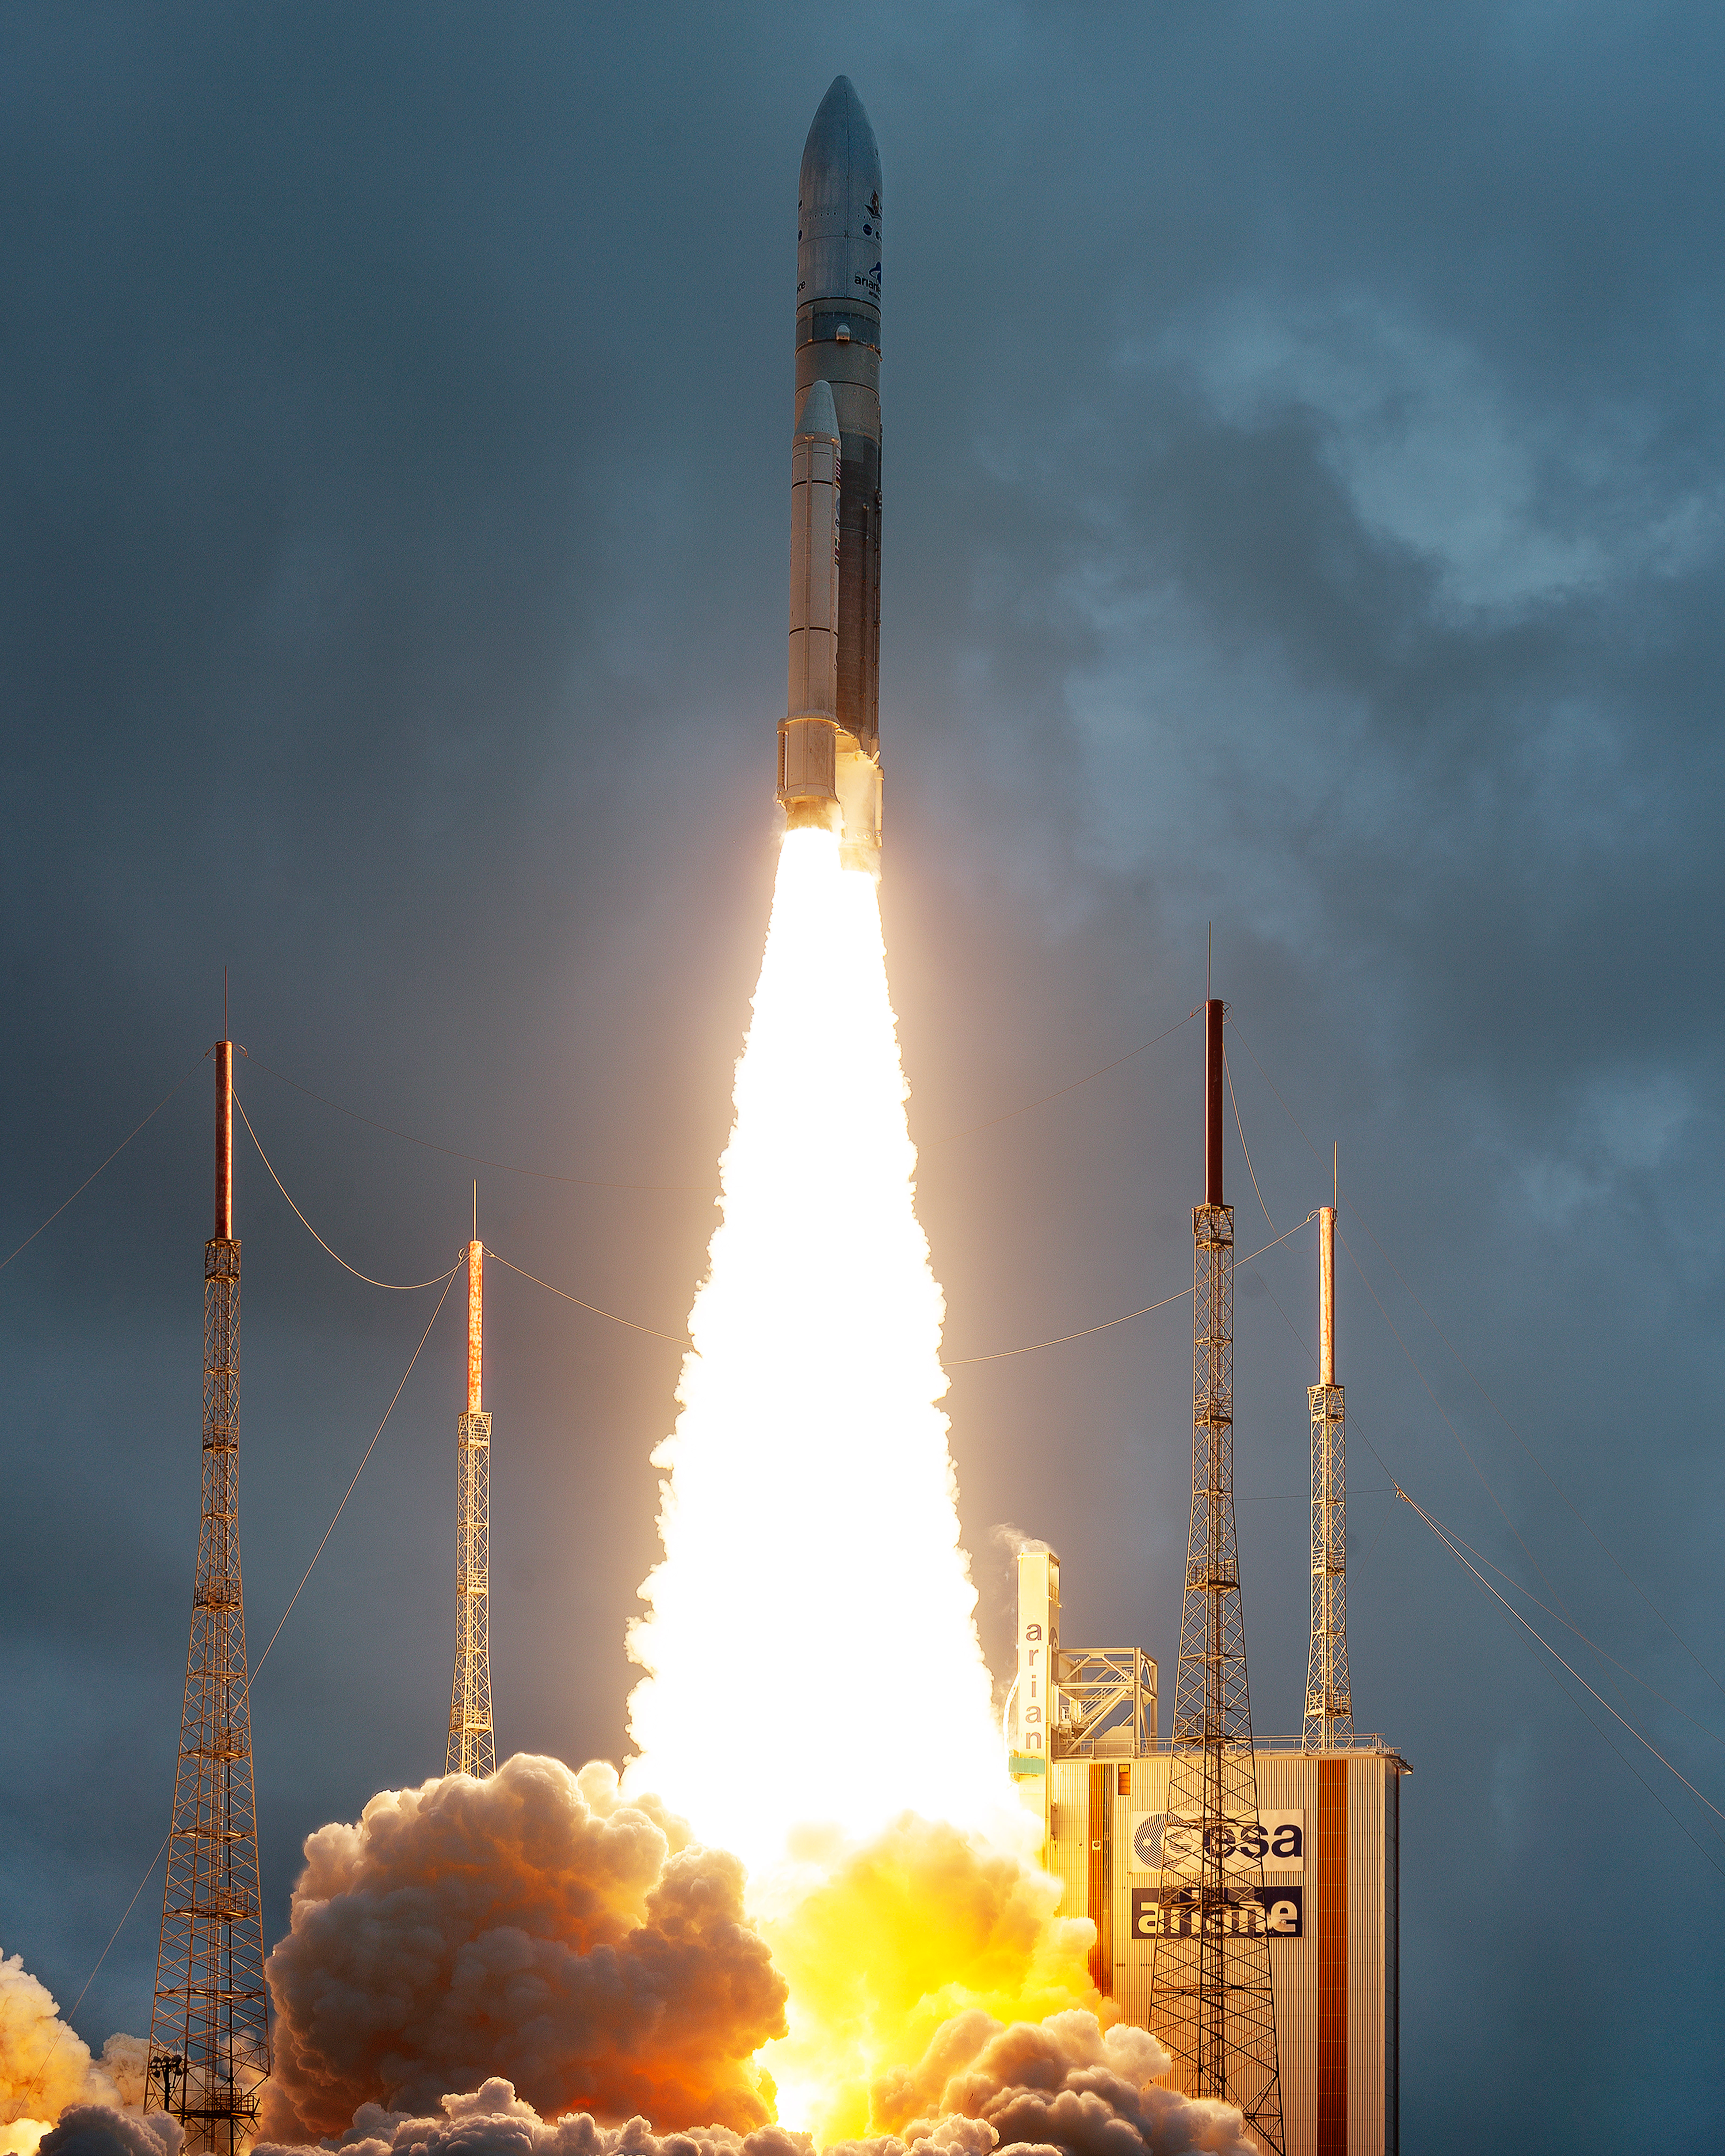

James Webb Space Telescope Launch

Arianespace's Ariane 5 rocket launches with NASA’s James Webb Space Telescope onboard, Saturday, Dec. 25, 2021, from the ELA-3 Launch Zone of Europe’s Spaceport at the Guiana Space Centre in Kourou, French Guiana. The James Webb Space Telescope (sometimes called JWST or Webb) is a large infrared telescope with a 21.3 foot (6.5 meter) primary mirror. The observatory will study every phase of cosmic history—from within our solar system to the most distant observable galaxies in the early universe.

Credit: (NASA/Chris Gunn)